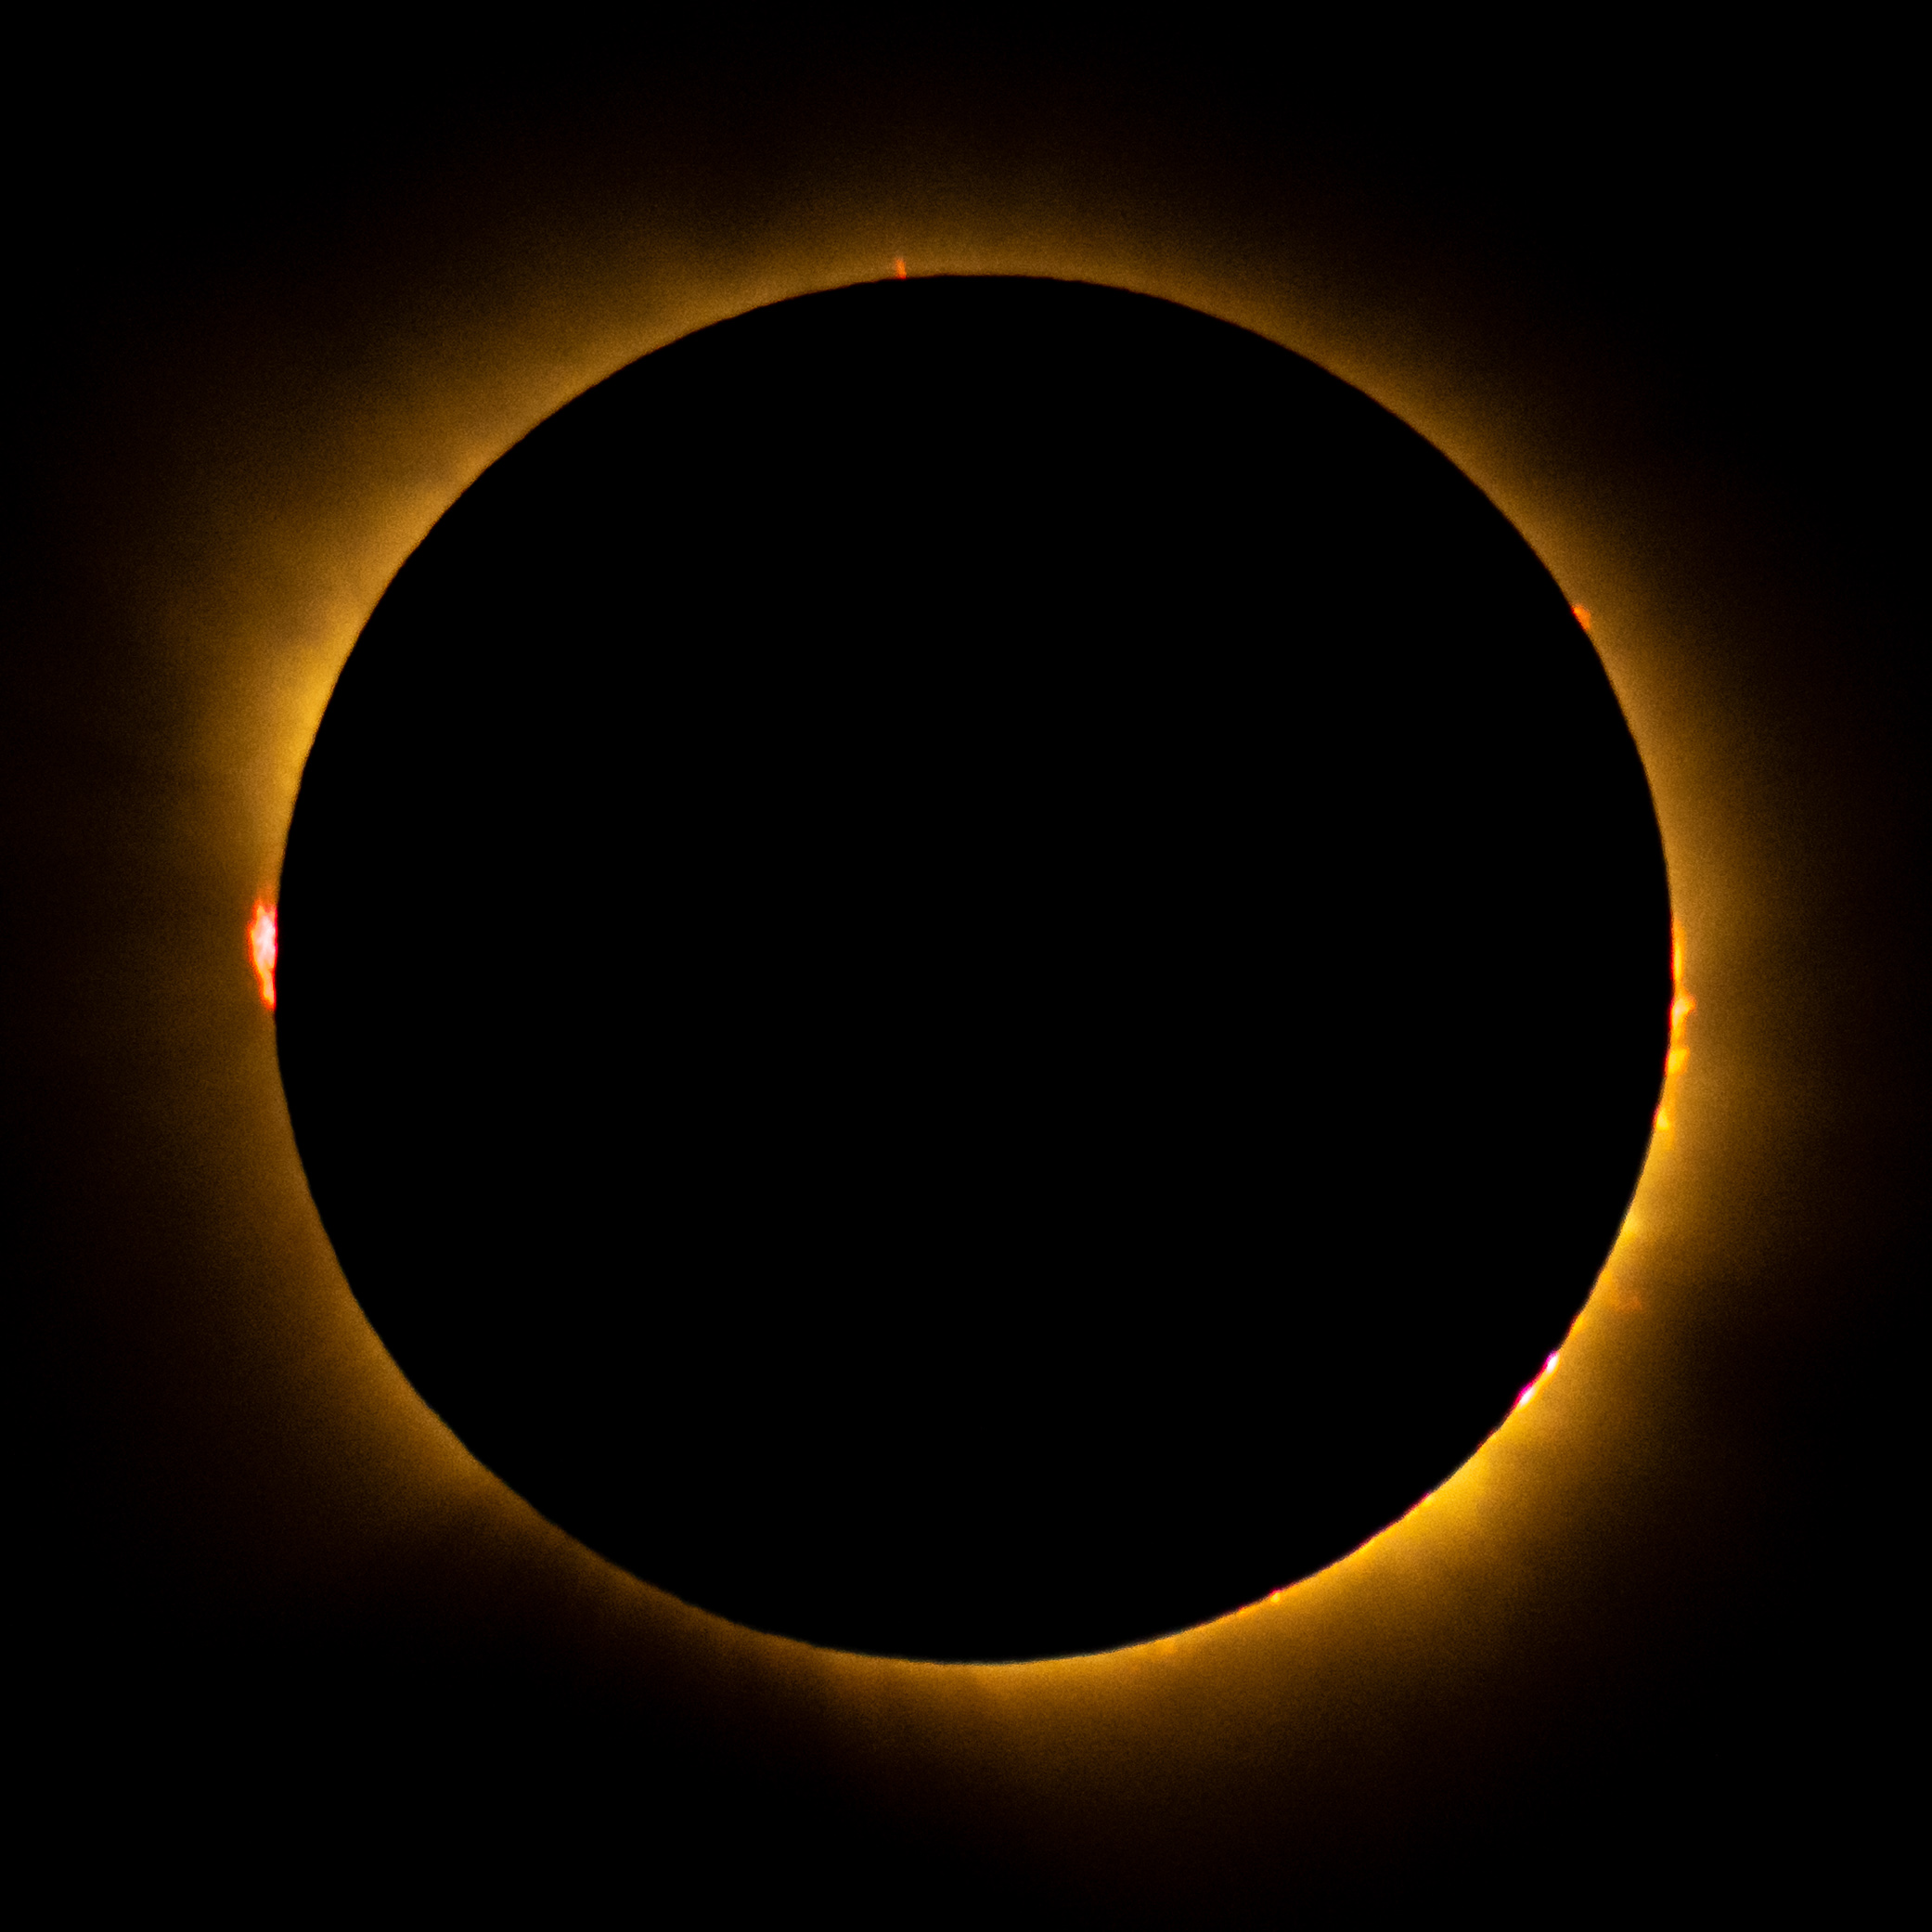

2026 Total Solar Eclipse

A total solar eclipse is seen from San Millán de los Caballeros, Spain, Wednesday, Aug. 12, 2026. A total solar eclipse swept across parts of Greenland, Iceland, northern Russia, the Atlantic Ocean, Spain, and a small corner of Portugal. A partial eclipse was visible in parts of the U.S., most of Canada, much of Europe, and northwest Africa.

Credit: NASA/Bill Ingalls